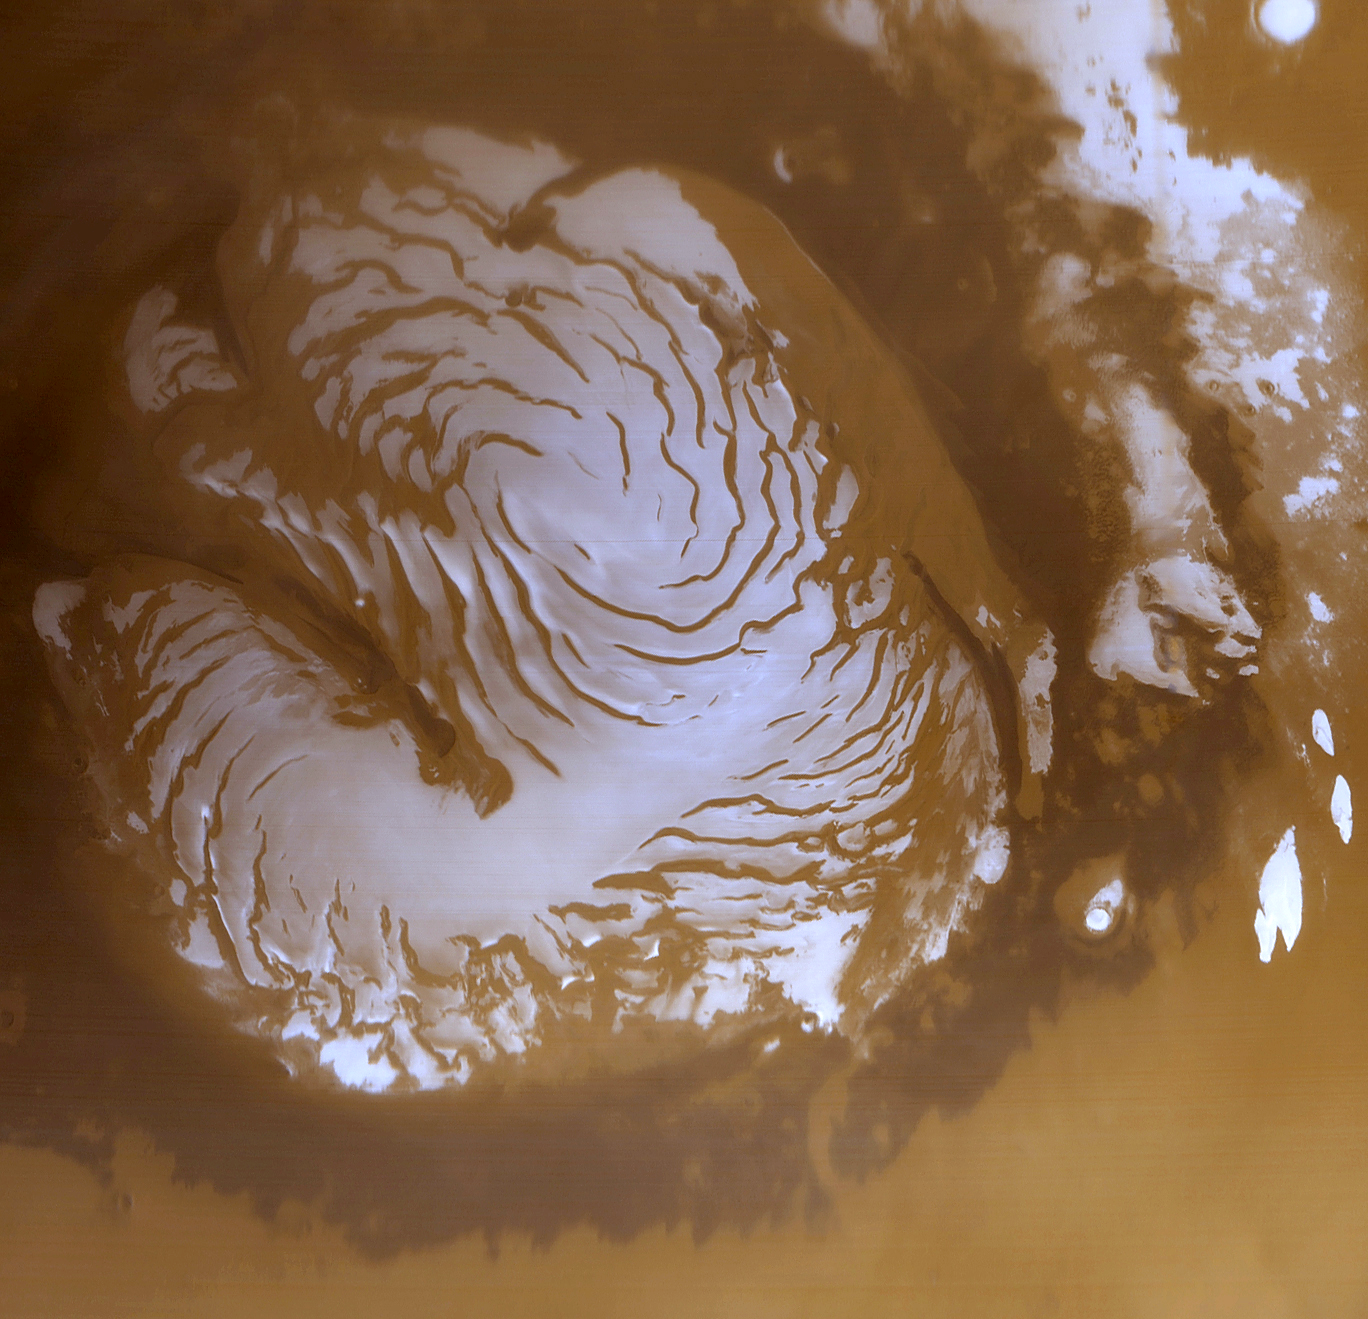

The Martian North Polar Cap in Summer

This is a wide angle view of the martian north polar cap as it appeared to the Mars Global Surveyor (MGS) Mars Orbiter Camera (MOC) in early northern summer. The picture was acquired on March 13, 1999, near the start of the Mapping Phase of the MGS mission. The light-toned surfaces are residual water ice that remains through the summer season. The nearly circular band of dark material surrounding the cap consists mainly of sand dunes formed and shaped by wind. The north polar cap is roughly 1100 kilometers (680 miles) across.

Credit: NASA/JPL/MSSS